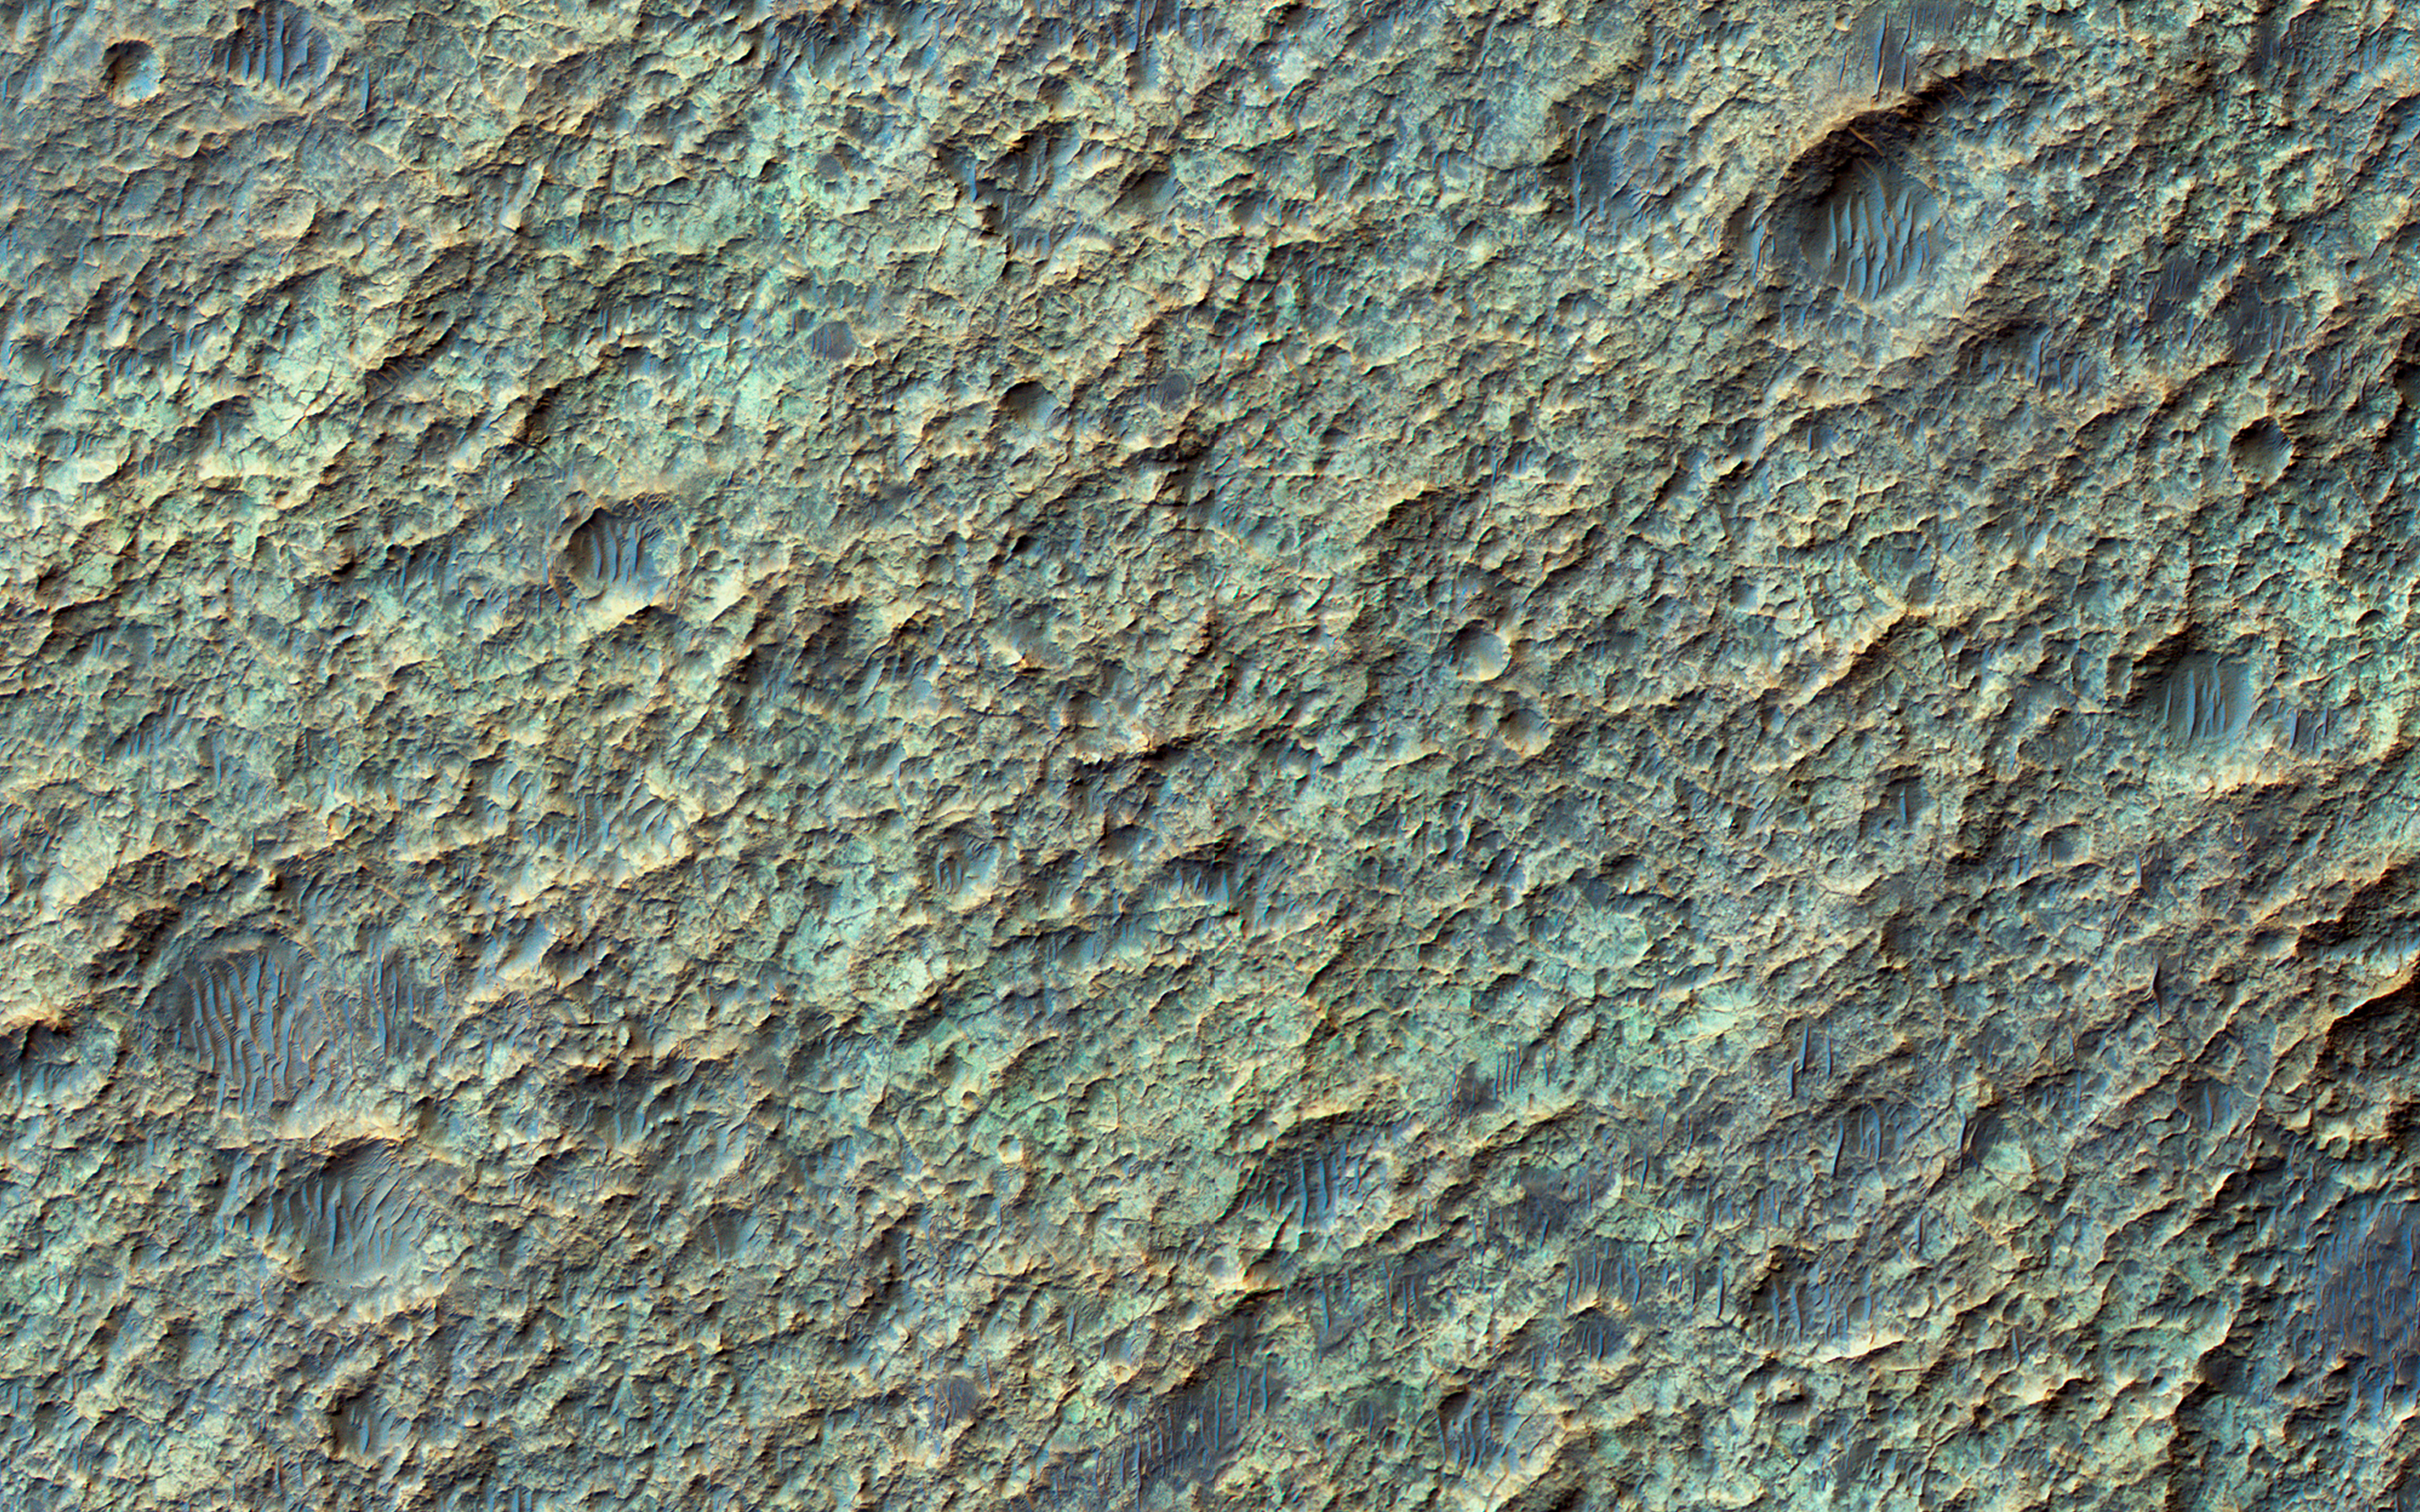

Valley Networks in the Ancient Martian Highlands

The valley networks on Mars are terrains eroded by flowing water billions of years ago.

In places where the bedrock is well exposed, we often see a variety of colors due to altered minerals and polygonal patterns perhaps due to wet, clay-rich deposits.

The University of Arizona, Tucson, operates HiRISE, which was built by Ball Aerospace & Technologies Corp., Boulder, Colo. NASA’s Jet Propulsion Laboratory, a division of the California Institute of Technology in Pasadena, manages the Mars Reconnaissance Orbiter Project for NASA’s Science Mission Directorate, Washington.

Credit: NASA/JPL-Caltech/Univ. of Arizona